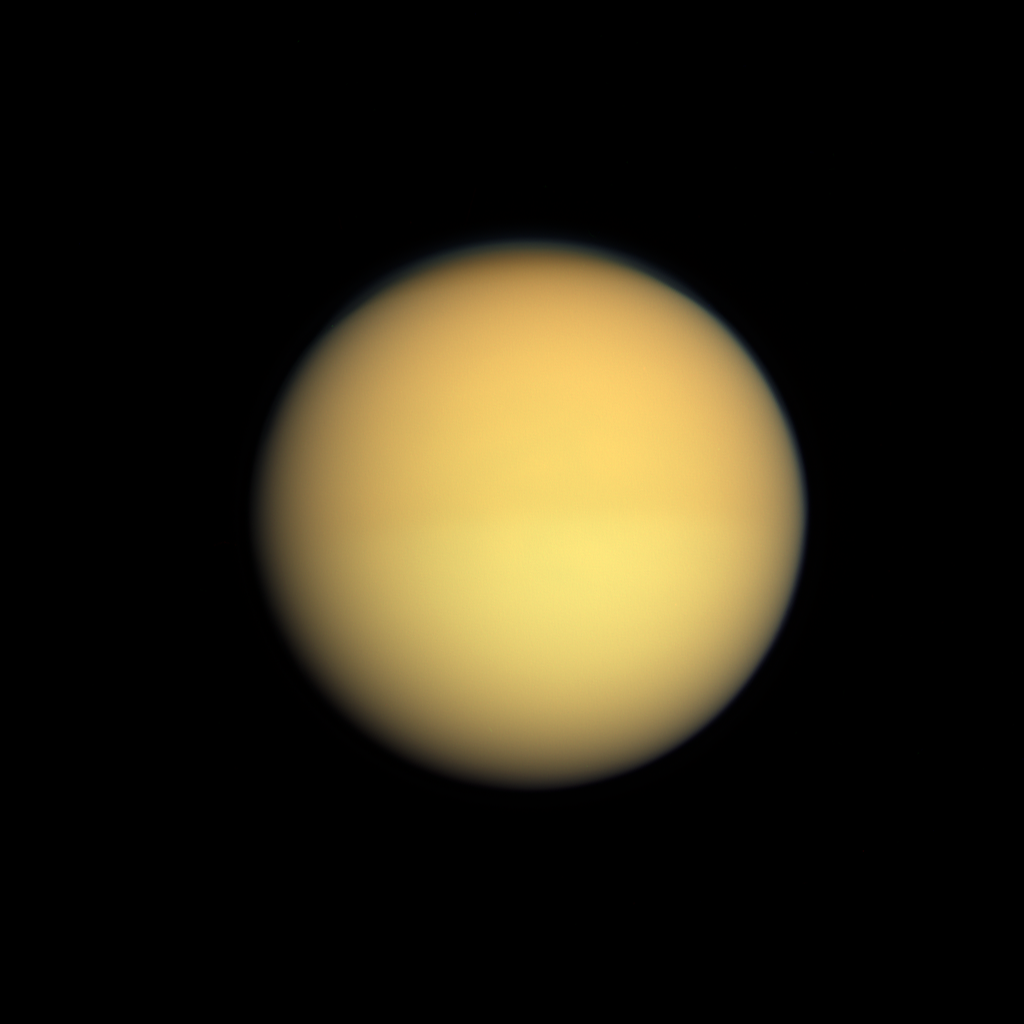

Two Halves of Titan

Seasonal changes in the atmosphere of Saturn’s largest moon are captured in this natural color image, which shows Titan with a slightly darker top half and a slightly lighter bottom half.

Titan’s atmosphere has a seasonal hemispheric dichotomy, and this image was taken shortly after Saturn’s August 2009 equinox. Images taken using red, green and blue spectral filters were combined to create this natural color view. Scientists have found that the winter hemisphere typically appears to have more high-altitude haze, making it darker at shorter wavelengths (ultraviolet through blue) and brighter at infrared wavelengths. The switch between dark and bright occurred over the course of a year or two around the last equinox. Scientists are studying the mechanism responsible for this change, and will monitor the dark-light difference as it flip-flops now that the 2009 equinox has signaled the coming of spring and then summer in the northern hemisphere.

Although this hemispheric boundary appears to run directly east-west near the equator, its position is not level with latitude and is actually offset from the equator by about 10 degrees of latitude.

This view looks toward the Saturn-facing side of Titan (5,150 kilometers, or 3200 miles across). North on Titan is up.

The images were obtained with the Cassini spacecraft wide-angle camera on Aug. 25, 2009 at a distance of approximately 174,000 kilometers (108,000 miles) from Titan. Image scale is 10 kilometers (6 miles) per pixel.

The Cassini-Huygens mission is a cooperative project of NASA, the European Space Agency and the Italian Space Agency. The Jet Propulsion Laboratory, a division of the California Institute of Technology in Pasadena, manages the mission for NASA’s Science Mission Directorate, Washington, D.C. The Cassini orbiter and its two onboard cameras were designed, developed and assembled at JPL. The imaging operations center is based at the Space Science Institute in Boulder, Colo.

Credit: NASA/JPL/Space Science Institute